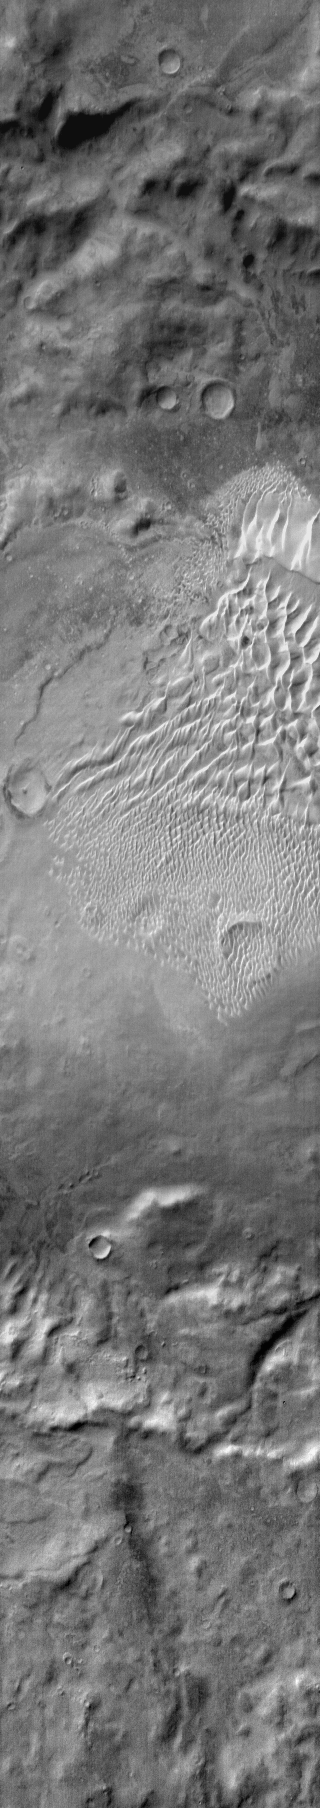

Russell Crater (IR)

This daytime IR image shows the dune field located on the floor of Russell Crater.

Image information: IR instrument. Latitude -54.7N, Longitude 12.2E. 110 meter/pixel resolution.

Please see the THEMIS Data Citation Note for details on crediting THEMIS images.

Note: this THEMIS visual image has not been radiometrically nor geometrically calibrated for this preliminary release. An empirical correction has been performed to remove instrumental effects. A linear shift has been applied in the cross-track and down-track direction to approximate spacecraft and planetary motion. Fully calibrated and geometrically projected images will be released through the Planetary Data System in accordance with Project policies at a later time.

NASA’s Jet Propulsion Laboratory manages the 2001 Mars Odyssey mission for NASA’s Office of Space Science, Washington, D.C. The Thermal Emission Imaging System (THEMIS) was developed by Arizona State University, Tempe, in collaboration with Raytheon Santa Barbara Remote Sensing. The THEMIS investigation is led by Dr. Philip Christensen at Arizona State University. Lockheed Martin Astronautics, Denver, is the prime contractor for the Odyssey project, and developed and built the orbiter. Mission operations are conducted jointly from Lockheed Martin and from JPL, a division of the California Institute of Technology in Pasadena.

Credit: NASA/JPL/ASU